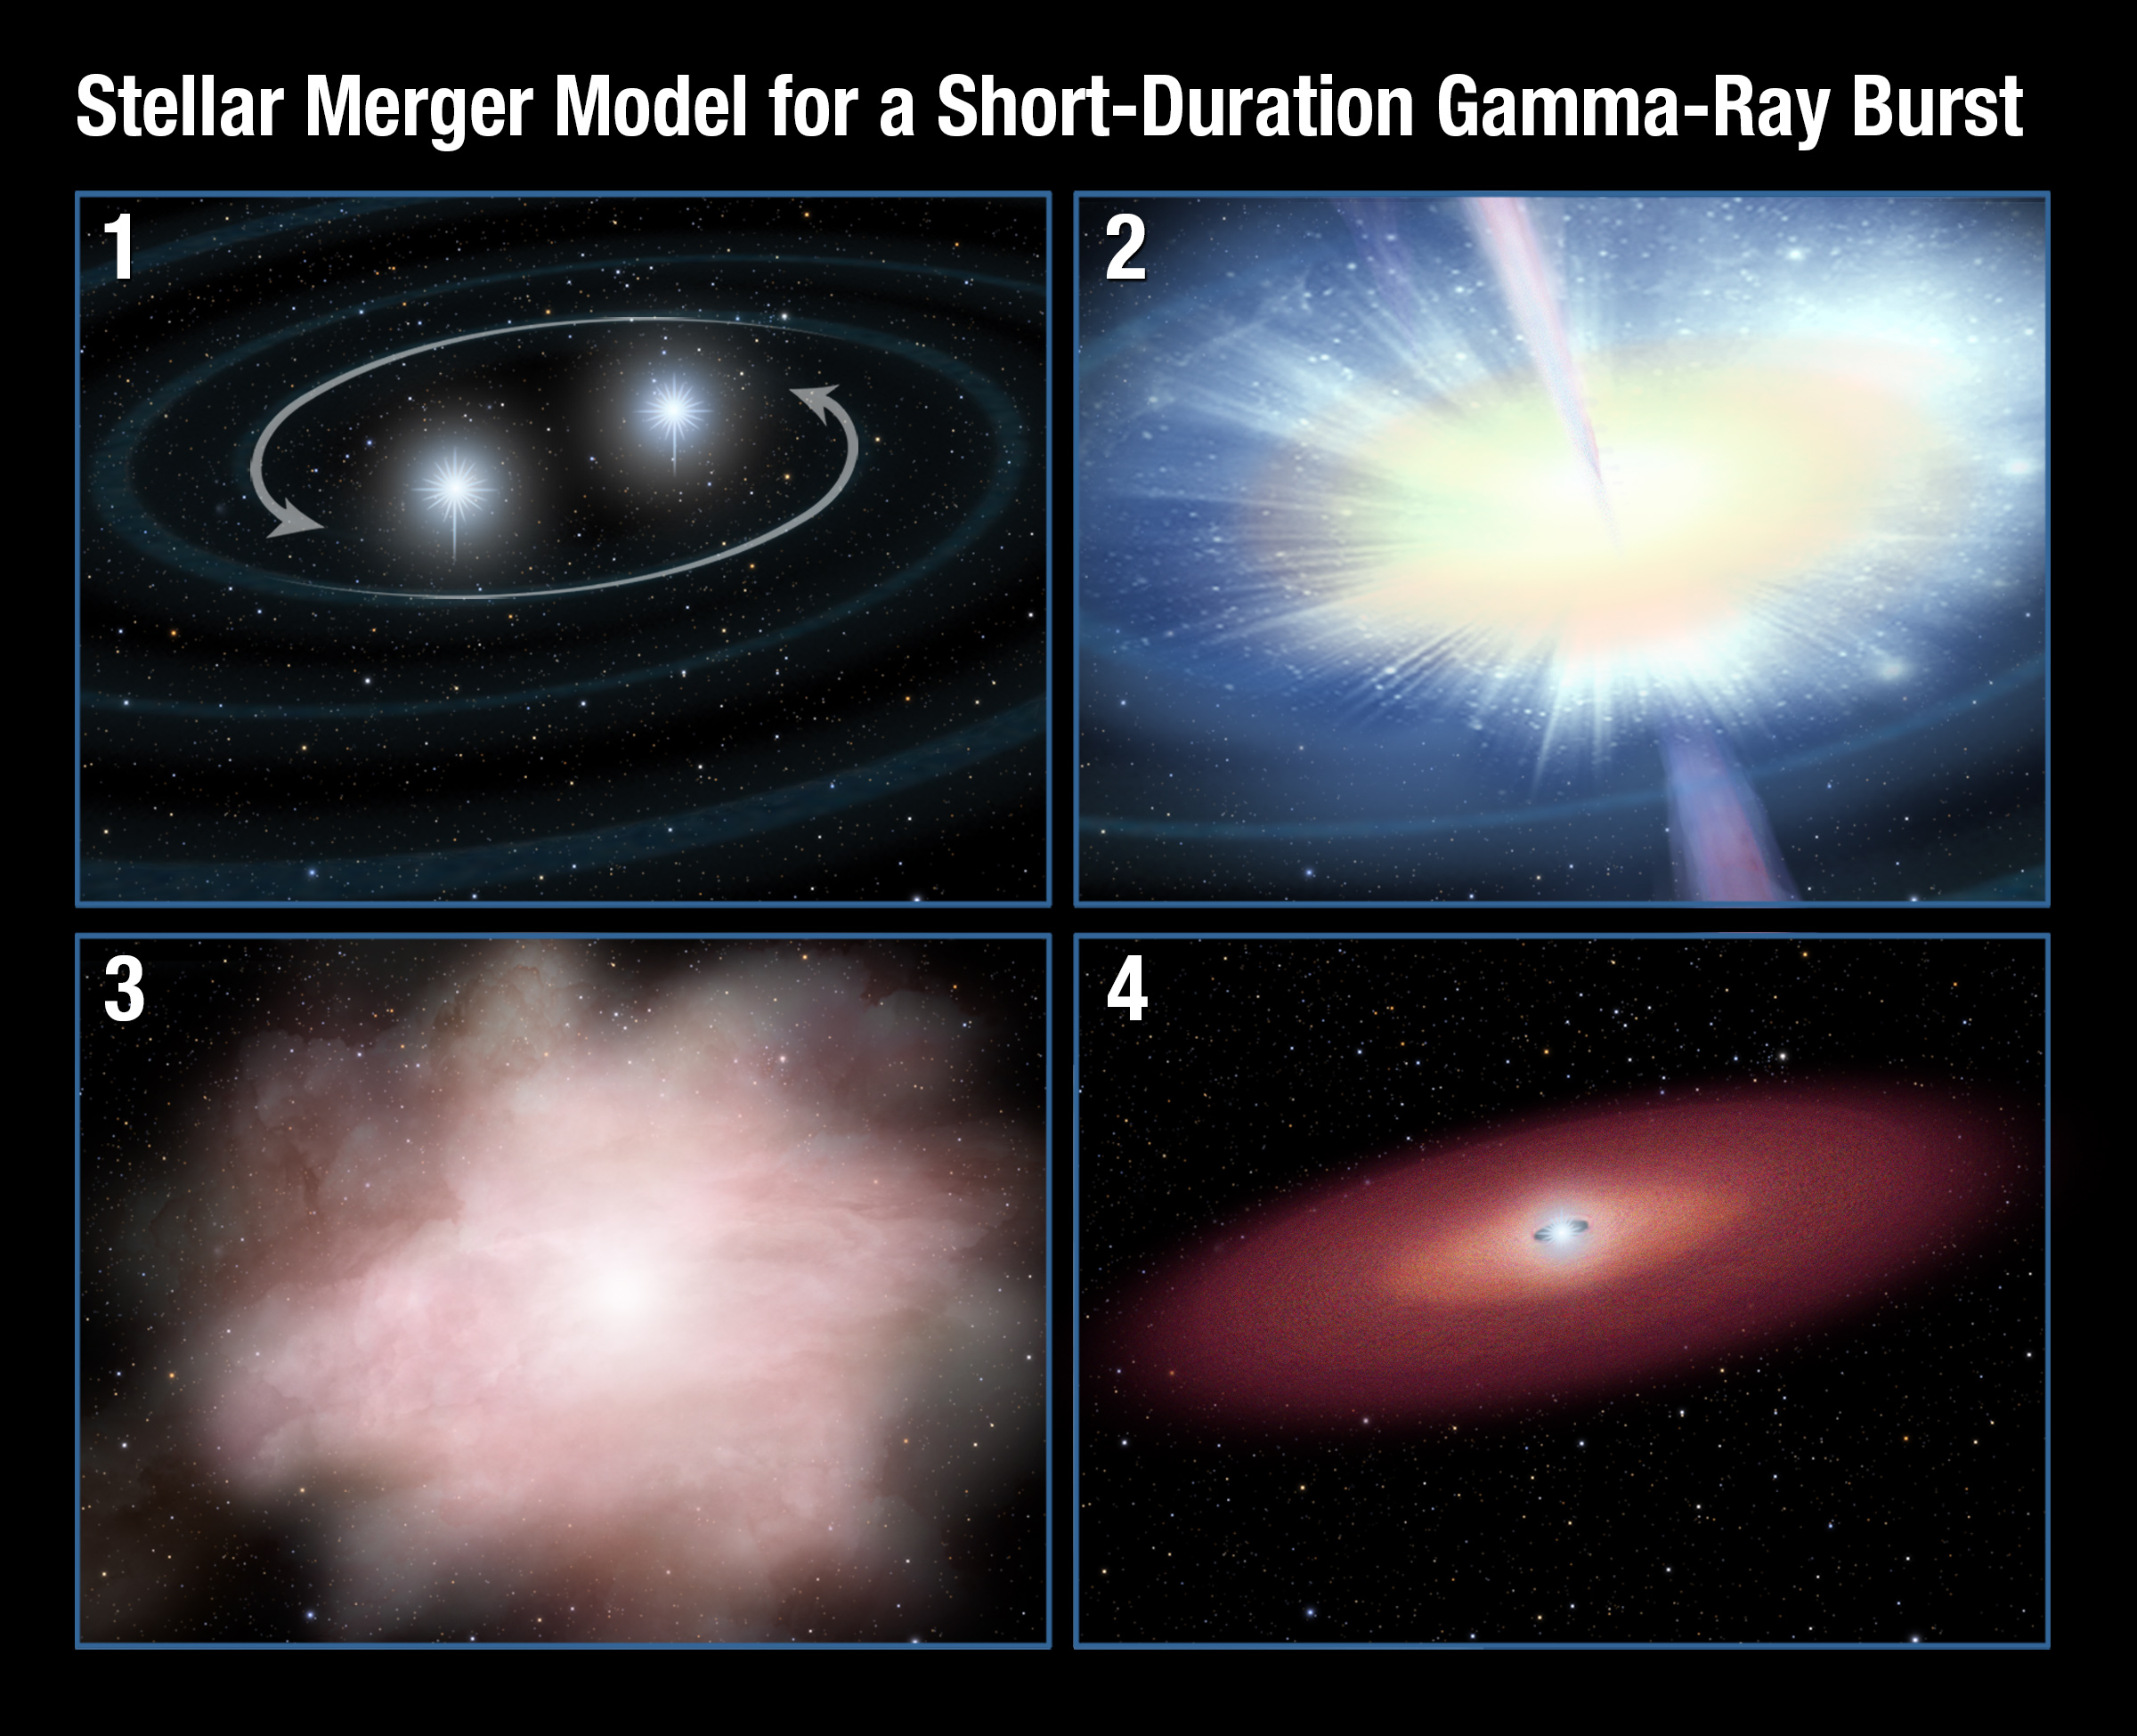

Stellar Merger Model for Gamma-ray Burst

Panel 1: A pair of neutron stars in a binary system spiral together. Orbital momentum is dissipated through the release of gravity waves, which are tiny ripples in the fabric of space-time.

Panel 2: In the final milliseconds, the two objects merge and produce a gamma-ray burst lasting just one-tenth of a second.

Panel 3: A small fraction of the mass of the merging neutron stars is flung out during the merger. This hot, highly radioactive material expands and its outer layer thins enough for infrared light to escape. At its peak brightness (within a week and a half of the merger) the explosion is about a thousand times brighter than a classical nova and so is called a "kilonova."

Panel 4: A massive neutron star or black hole remains after the event with a remnant debris disk in orbit around it.

Credit: NASA, ESA, and A. Feild (STScI)